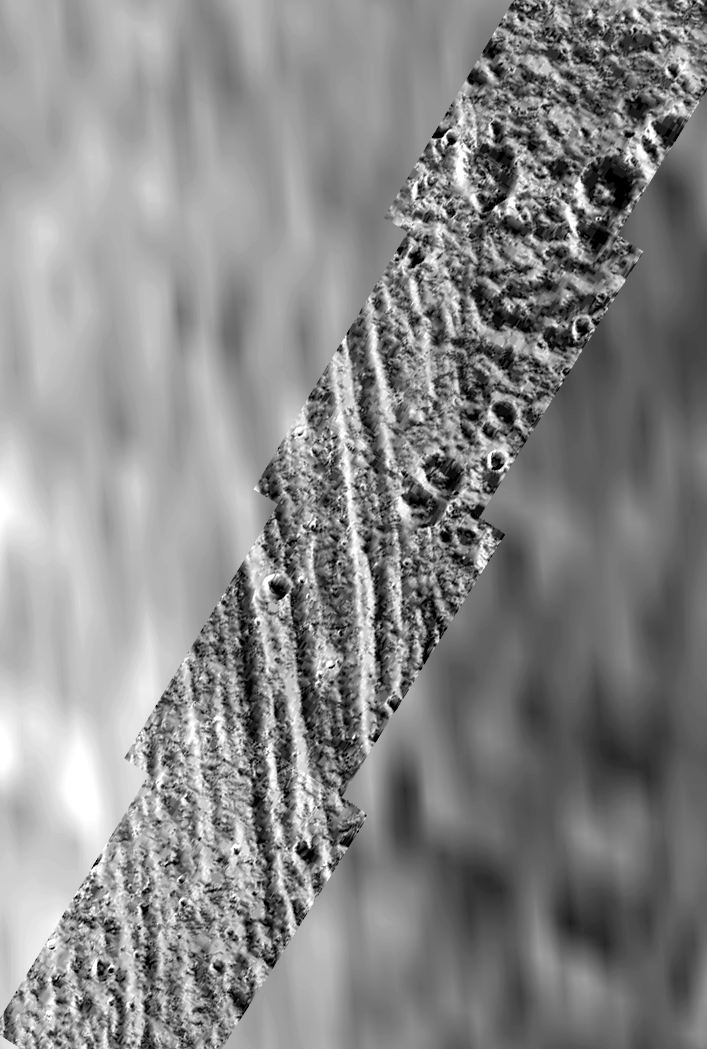

High Latitude “Bright” and “Dark” Terrains on Ganymede

During Galileo’s second orbit, a series of images were obtained within the northern polar cap of Jupiter’s moon, Ganymede, across a north-south trending boundary between the grooved terrain of Philae Sulcus and the dark terrain of Galileo Regio. The blurry appearing background of this scene is the best Voyager image of the area, at a resolution of about 1.4 kilometers per picture element. The Voyager data shows that the grooved terrain of Philae Sulcus to the west (left) is bright, and the older terrain of Galileo Regio to the east (right) is dark; however, this brightness difference is not at all apparent in the high resolution Galileo images. Instead, bright and dark patches occur in both Philae Sulcus and in Galileo Regio. The bright patches occur mostly on the north and east facing slopes of craters and ridges, which are expected to be colder, and therefore to collect frost in this high latitude region. The principal way that Ganymede’s terrain types can be distinguished in the high resolution Galileo images is by their texture: the “bright” grooved terrain shows north-south trending ridges and grooves, and the ancient “dark” terrain shows a rolling appearance and is more heavily cratered.

North is to the top of the picture and the sun illuminates the surface from the lower right. The image, centered at 63 degrees latitude and 168 degrees longitude, covers an area approximately 94 by 64 kilometers. The finest details that can discerned in this picture are about 92 meters across. The images were taken on September 6, 1996 beginning at 18 hours, 52 minutes, 46 seconds Universal Time at a range of 2266 kilometers by the Solid State Imaging (SSI) system on NASA’s Galileo spacecraft.

The Jet Propulsion Laboratory, Pasadena, CA manages the Galileo mission for NASA’s Office of Space Science, Washington, DC.

Credit: NASA/JPL/Brown University